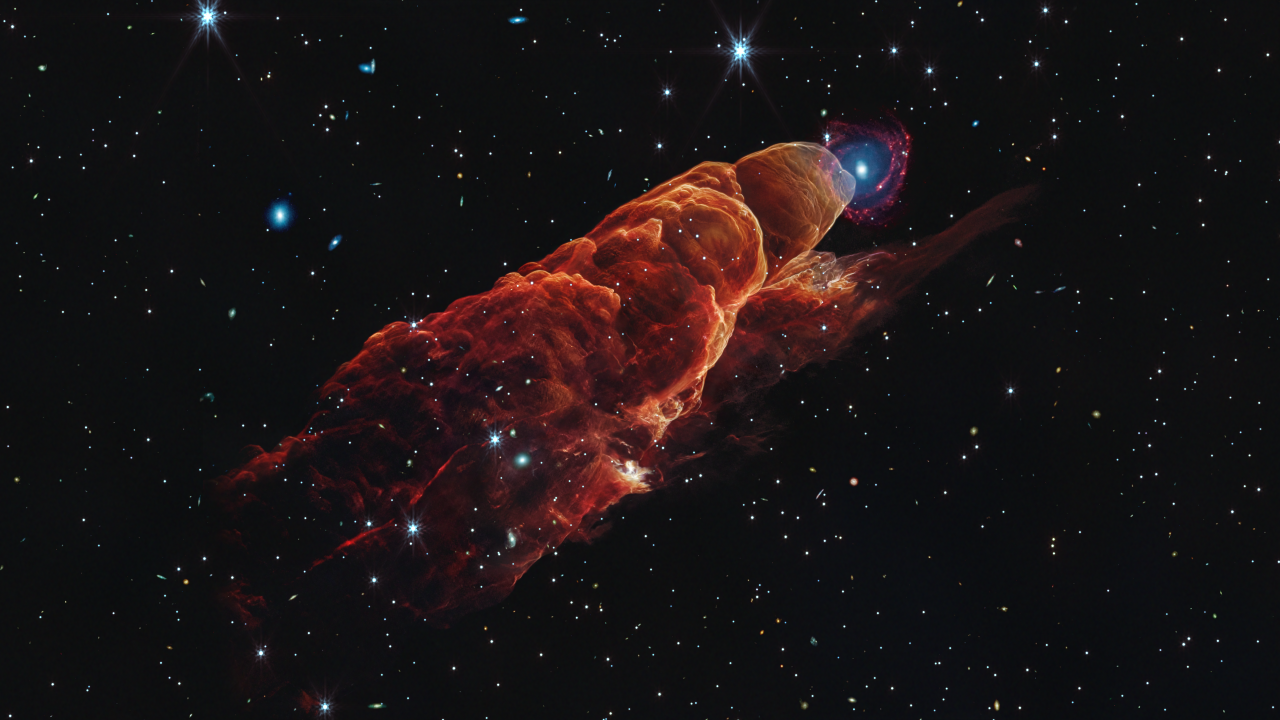

Herbig-Haro 49/50 Stellar Jets

This visualization examines the three-dimensional structure of Herbig-Haro 49/50 (HH 49/50) as seen in near- and mid-infrared light by the James Webb Space Telescope.

HH 49/50 is an outflow produced by the jet of a nearby still-forming star in the Chamaeleon I Cloud complex, one of the nearest active star formation regions in our Milky Way. At a distance of 625 light-years from Earth, this new composite infrared image allows researchers to examine its details on small spatial scales like never before.

In this visualization Webb’s NIRCam and MIRI observations of HH 49/50 trace the location of glowing hydrogen molecules, carbon monoxide molecules, and energized grains of dust, represented in orange and red, as the protostellar jet slams into the region. There are multiple bow shocks along the outflow suggesting multiple periods of jet activity.

The video travels along the outflow away from the protostar and once we pass the tip of the outflow, the distant spiral galaxy remains in view. The apparent position of the spiral galaxy near the tip of the outflow is just a chance alignment. The spiral galaxy has a prominent central bulge represented in blue that shows the location of older stars. The bulge also shows hints of “side lobes” suggesting that this could be a barred spiral galaxy. Reddish clumps within the spiral arms show the locations of warm dust and groups of forming stars.

Examining this Herbig-Haro object in three dimensions helps us better understand how young stars forms and how their jet activity affects the environment around them.

Credit: Video: NASA, ESA, CSA, Joseph DePasquale (STScI), Leah Hustak (STScI), Gregory Bacon (STScI), Ralf Crawford (STScI), Danielle Kirshenblat (STScI), Christian Nieves (STScI), Alyssa Pagan (STScI), Frank Summers (STScI)